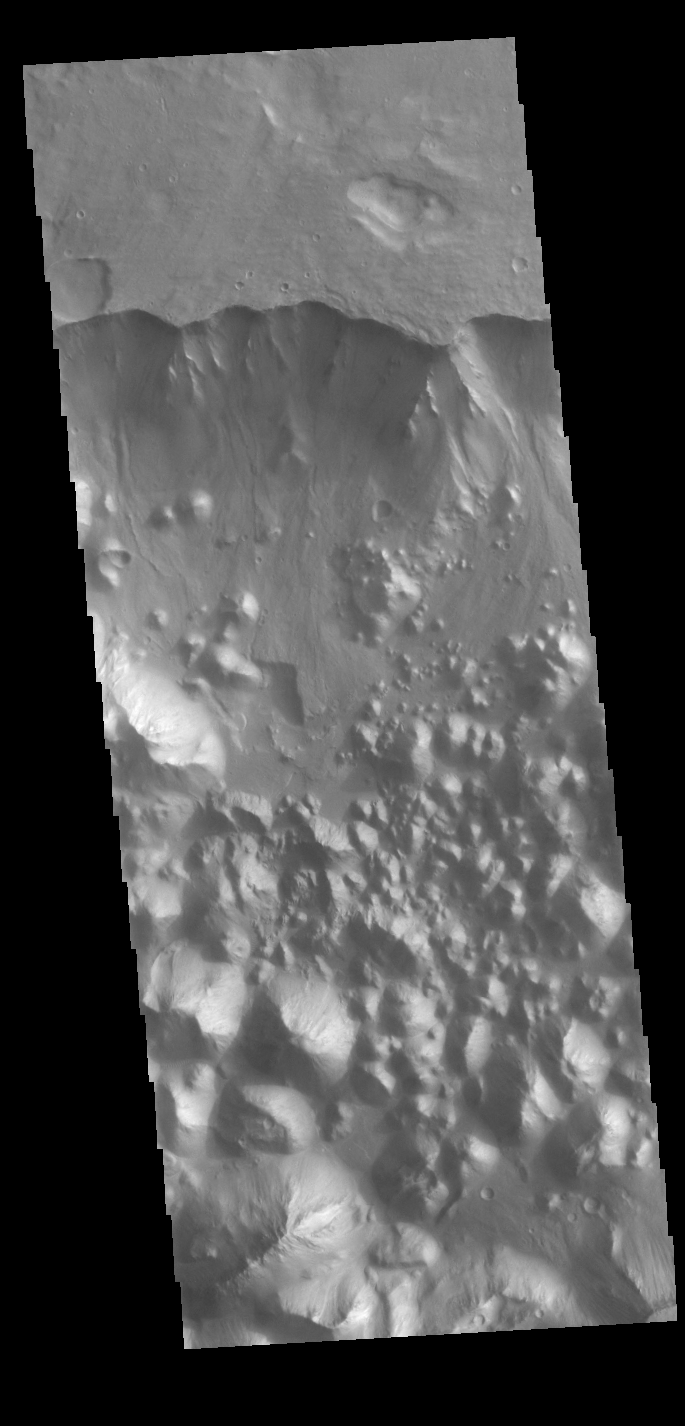

Aromatum Chaos

This VIS image shows part of Aronatum Chaos. Aromatum Chaos is a depression about 90 km (56 mi) long by 30 km (20 mi) wide. At it’s deepest Aronatum Chaos is 3,500 meters (11,500 ft) below the Xanthe Terra. On average, however, Aromatum is about 1,500 m (4,900 ft) deep. Mars scientists interpret chaos regions as places where groundwater has broken out and undermined the surface, loosening the rocky material and washing it away. Aronatum Chaos is at the head of Ravi Vallis, a 200 kilometers (125 miles) long channel located in Xanthe Terra.

Credit: NASA/JPL-Caltech/ASU